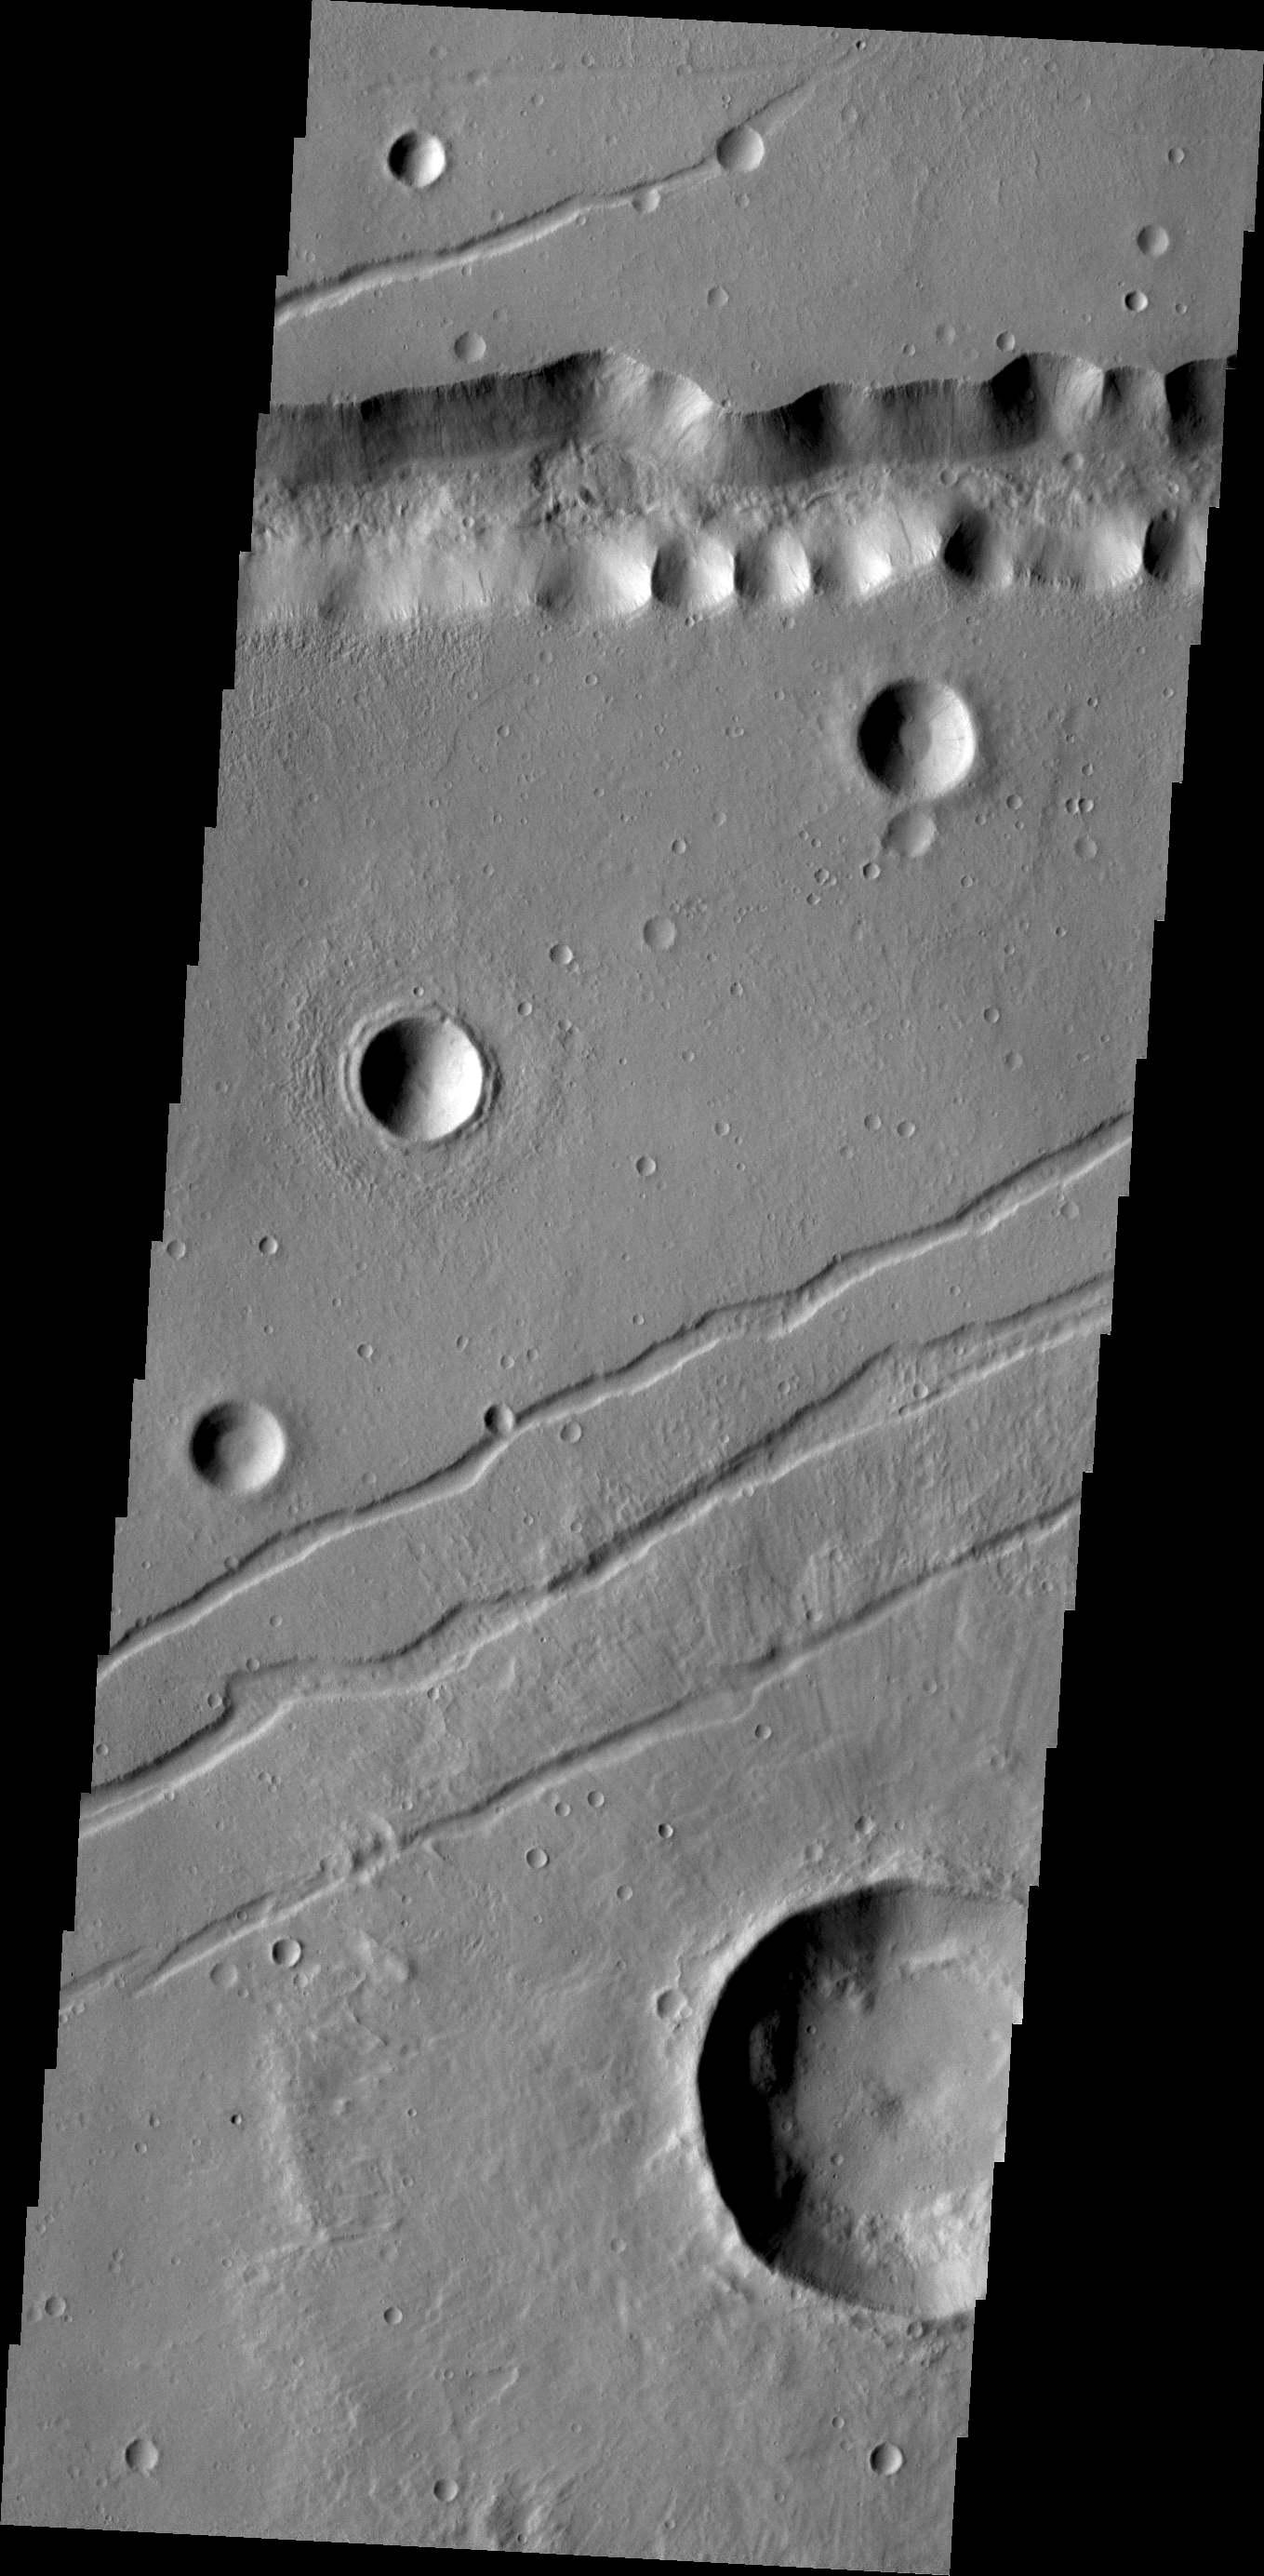

Labeatis Fossae

The channel-like features in this VIS image are fault bounded down-dropped blocks of material. These tectonic features are called Labaetis Fossae and are located on the eastern margin of the Tharsis Volcanic complex.

Credit: NASA/JPL/ASU